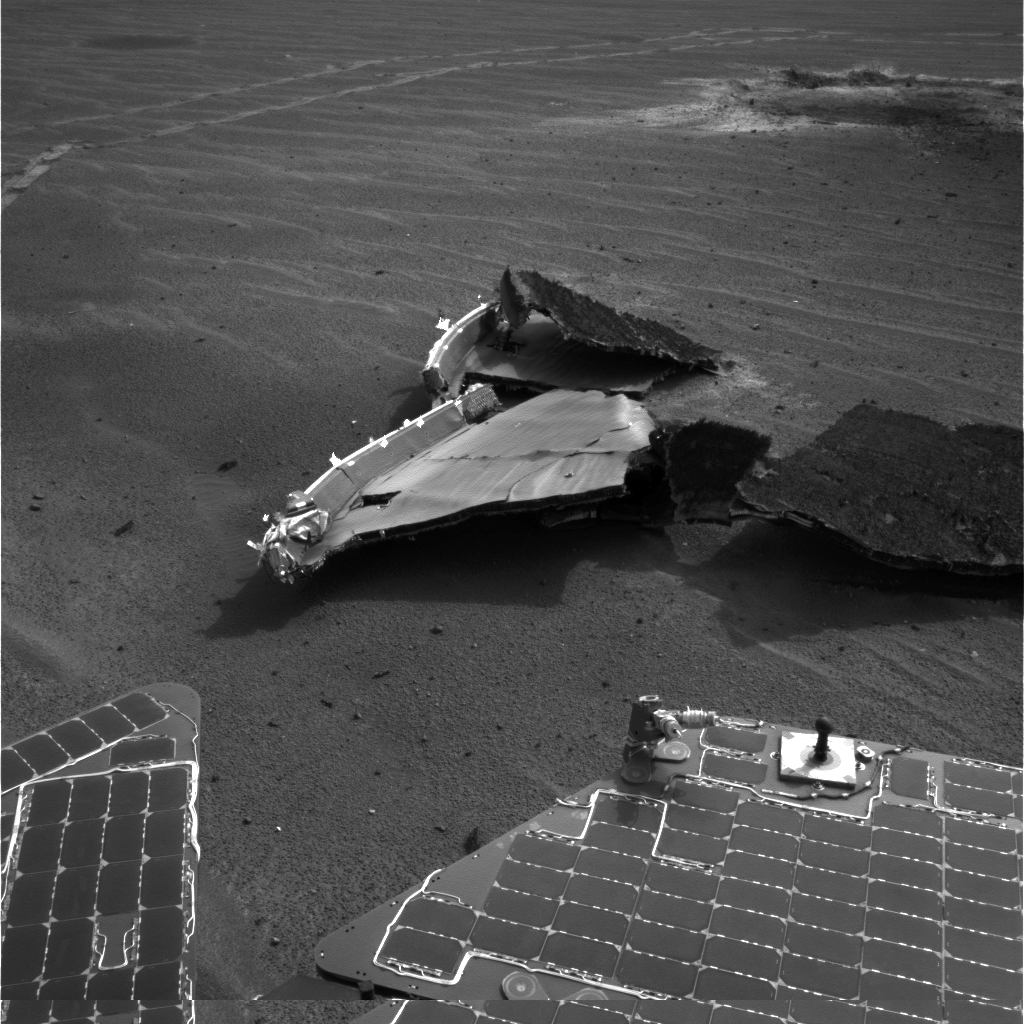

Heat Shield Flank

This image from NASA’s Mars Exploration Rover Opportunity shows a portion of the heat shield that the spacecraft jettisoned shortly before landing. This flank piece broke off from the main piece of the heat shield upon impact. The crater created by the impact of the heat shield can be seen in the upper right of the image. Rover tracks appear across the top of the image. Opportunity took this image with its navigation camera during the rover’s 331st martian day, or sol (Dec. 28, 2004).

Credit: NASA/JPL